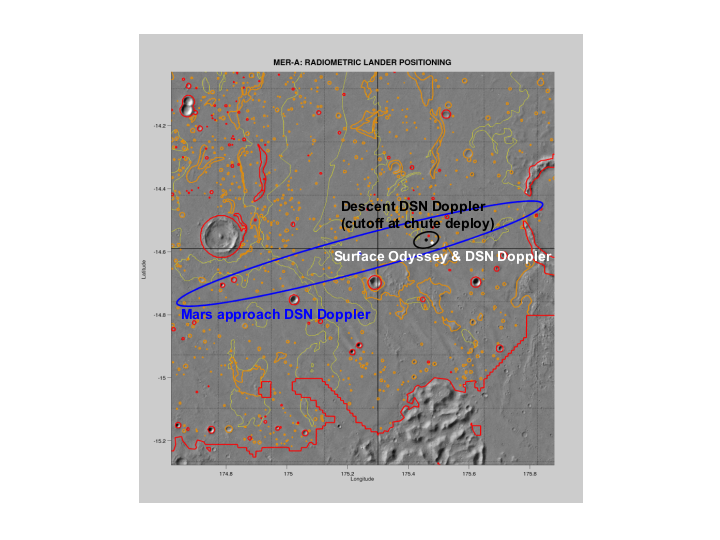

Right on Target

This map shows the estimated location of the Mars Exploration Rover Spirit within Gusev Crater, Mars. Engineers targeted Spirit for the center of the blue ellipse. Measurements taken during the rover’s descent by the Deep Space Network predicted its landing site to be the spot marked with a black dot. Later measurements taken on the ground by both the Deep Space Network and the orbiter Mars Odyssey narrowed the predicted landing site to a spot marked with a white dot. When initially choosing a landing site for the rover, engineers avoided hazardous terrain outlined here in yellow and red. This map consists of data from Mars Odyssey and Mars Global Surveyor.

Credit: NASA/JPL/Arizona State University